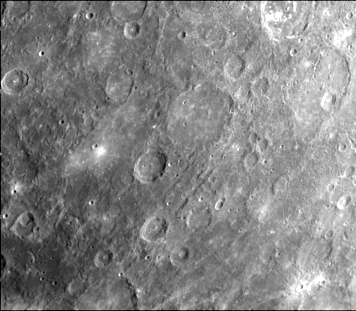

Lineated Terrain

Lineated terrain not clearly related to any crater or basin. Widest valleys are 10 km across. Area centered at 8 degrees S, 148 degrees W. This image (FDS 246) was taken during the spacecraft’s first encounter with Mercury.

The Mariner 10 mission, managed by the Jet Propulsion Laboratory for NASA’s Office of Space Science, explored Venus in February 1974 on the way to three encounters with Mercury-in March and September 1974 and in March 1975. The spacecraft took more than 7,000 photos of Mercury, Venus, the Earth and the Moon.

Credit: NASA/JPL/Northwestern University